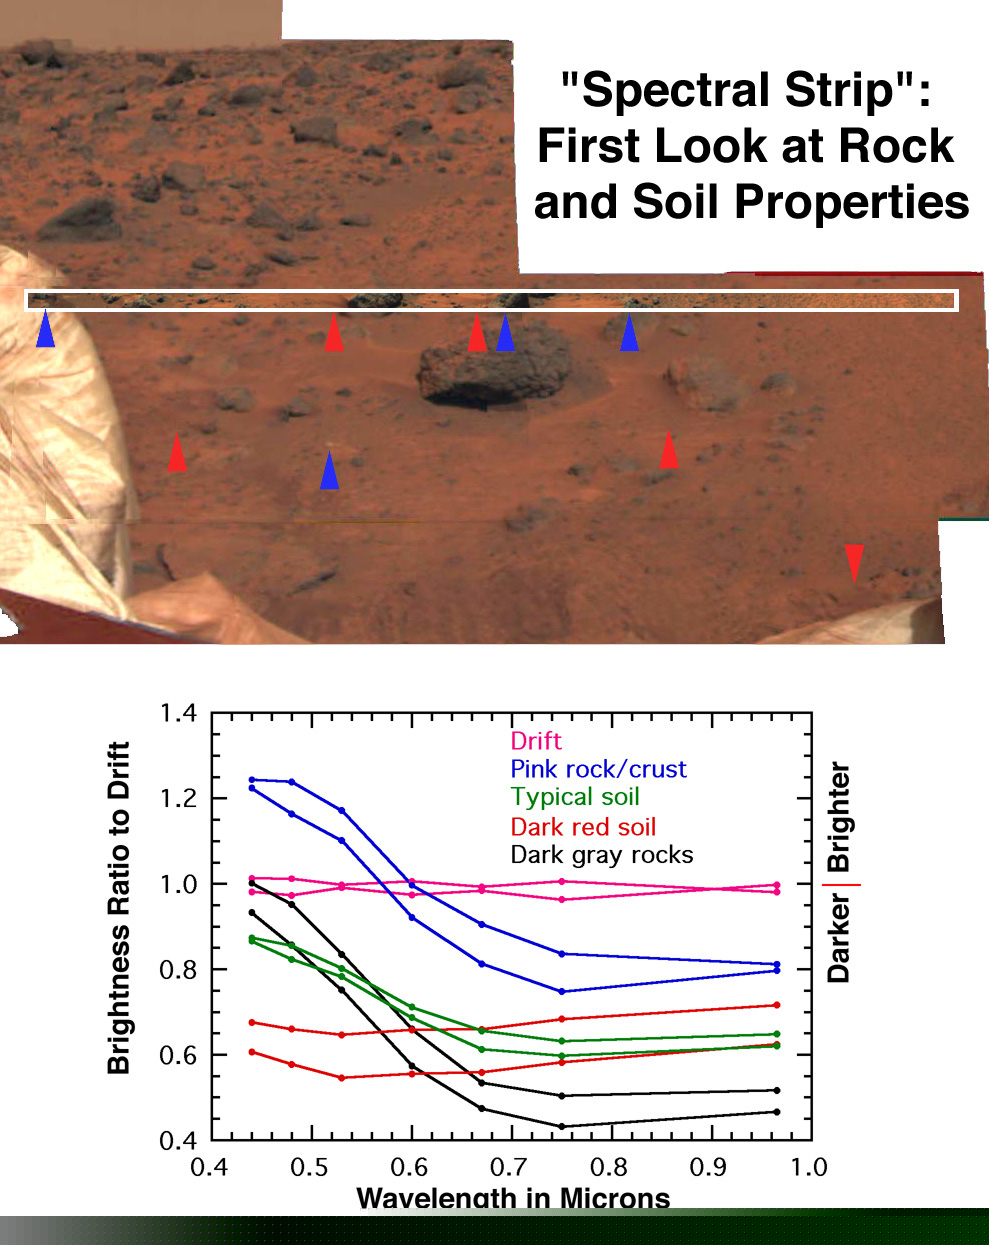

First Look at Rock & Soil Properties

The earliest survey of spectral properties of the rocks and soils surrounding Pathfinder was acquired as a narrow strip covering the region just beyond the where the rover made its egress from the lander. The wavelength filters used, all in the binocular camera’s right eye, cover mainly visible wavelengths. These data reveal at least five kinds of rocks and soil in the immediate vicinity of the lander. All of the spectra are ratioed to the mean spectrum of bright red drift to highlight the differences. Different occurrences of drift (pink spectra) are closely similar. Most of the rocks (black spectra) have a dark gray color, and are both darker and less red than the drift, suggesting less weathering. Typical soils (green spectra) are intermediate in properties to the rocks and drift. Both these data and subsequent higher resolution images show that the typical soil consists of a mixture of drift and small dark gray particles resembling the rock. However, two other kinds of materials are significantly different from the rocks and drift. Pinkish or whitish pebbles and crusts on some of the rocks (blue spectra) are brighter in blue light and darker in near-infrared light than is the drift, and they lack the spectral characteristics closely associated with iron minerals. Dark red soils in the lee of several rocks are about as red as the drift, but consistently darker. The curvature in the spectrum at visible wavelengths suggests either more ferric iron minerals than in the drift or a larger particle size.

Mars Pathfinder is the second in NASA’s Discovery program of low-cost spacecraft with highly focused science goals. The Jet Propulsion Laboratory, Pasadena, CA, developed and manages the Mars Pathfinder mission for NASA’s Office of Space Science, Washington, D.C. The Imager for Mars Pathfinder (IMP) was developed by the University of Arizona Lunar and Planetary Laboratory under contract to JPL. Peter Smith is the Principal Investigator. JPL is an operating division of the California Institute of Technology (Caltech).

Photojournal note: Sojourner spent 83 days of a planned seven-day mission exploring the Martian terrain, acquiring images, and taking chemical, atmospheric and other measurements. The final data transmission received from Pathfinder was at 10:23 UTC on September 27, 1997. Although mission managers tried to restore full communications during the following five months, the successful mission was terminated on March 10, 1998.

Credit: NASA/JPL/Johns Hopkins University